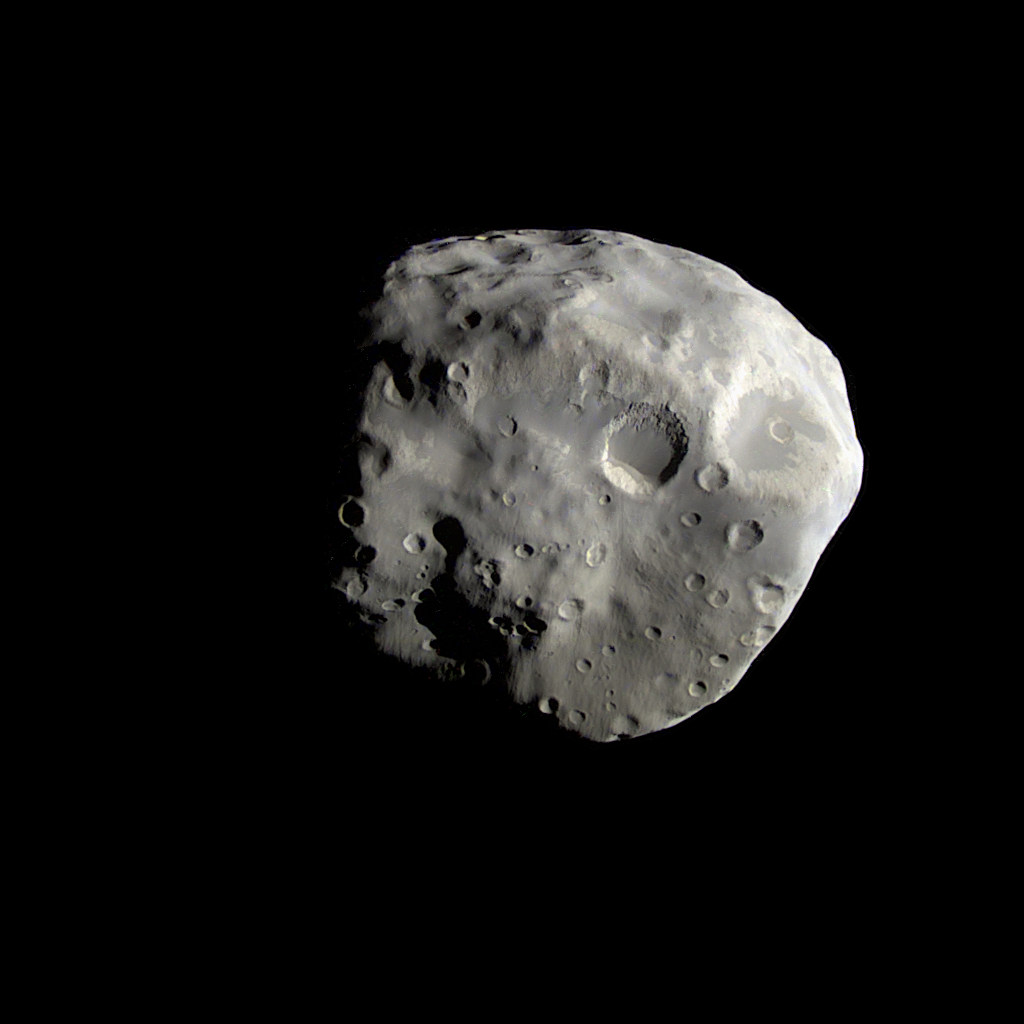

Epimetheus Revealed

The Cassini spacecraft’s close flyby of Epimetheus in December 2007 returned detailed images of the moon’s south polar region.

The view shows what might be the remains of a large impact crater covering most of this face, and which could be responsible for the somewhat flattened shape of the southern part of Epimetheus (116 kilometers, or 72 miles across) seen previously at much lower resolution.

The image also shows two terrain types: darker, smoother areas, and brighter, slightly more yellowish, fractured terrain. One interpretation of this image is that the darker material evidently moves down slopes, and probably has a lower ice content than the brighter material, which appears more like “bedrock.” Nonetheless, materials in both terrains are likely to be rich in water ice.

The images that were used to create this enhanced color view were taken with the Cassini spacecraft narrow-angle camera on Dec. 3, 2007. The views were obtained at a distance of approximately 37,400 kilometers (23,000 miles) from Epimetheus and at a Sun-Epimetheus-spacecraft, or phase, angle of 65 degrees. Image scale is 224 meters (735 feet) per pixel.

The Cassini-Huygens mission is a cooperative project of NASA, the European Space Agency and the Italian Space Agency. The Jet Propulsion Laboratory, a division of the California Institute of Technology in Pasadena, manages the mission for NASA’s Science Mission Directorate, Washington, D.C. The Cassini orbiter and its two onboard cameras were designed, developed and assembled at JPL. The imaging operations center is based at the Space Science Institute in Boulder, Colo.

Credit: NASA/JPL/Space Science Institute